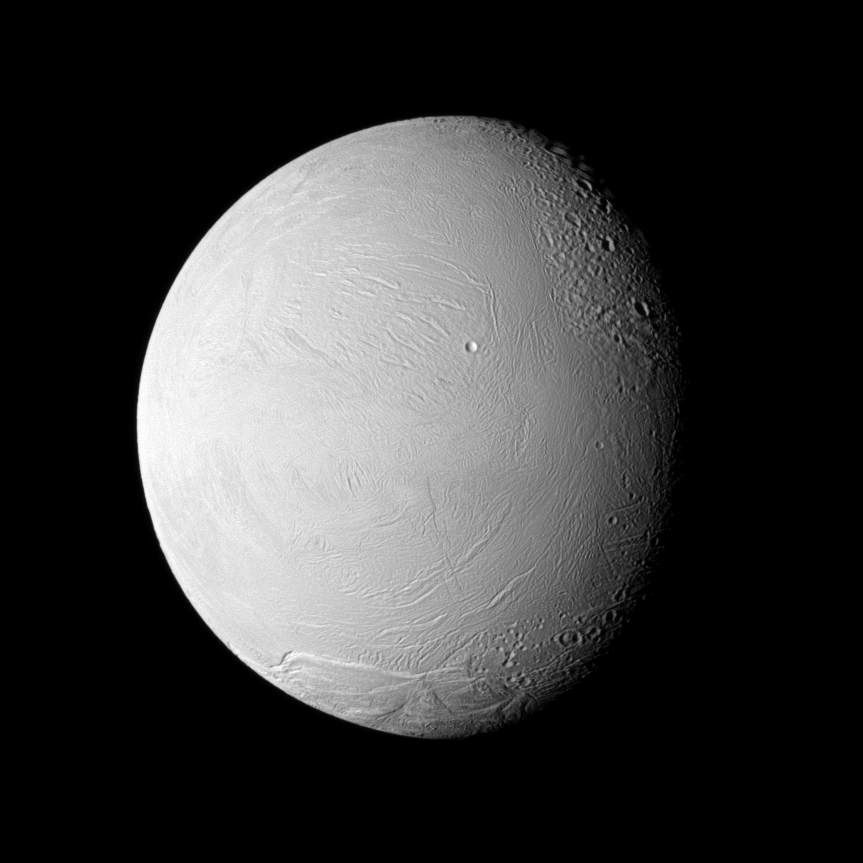

Differently Aged Terrain

The Cassini spacecraft examines old and new terrain on Saturn’s fascinating Enceladus, a moon where jets of water ice particles and vapor spew from the south pole.

Newly created terrain is at the bottom, in the center and on the left of this view. Older, cratered terrain is on the right. See PIA11685 for another view of this area and more information about its geology. This image was captured during Cassini’s Nov. 21, 2009, flyby of the moon. This view looks toward the leading hemisphere of Enceladus (504 kilometers, or 313 miles across). North on Enceladus is up and rotated 3 degrees to the right.

The image was taken in visible light with the Cassini spacecraft narrow-angle camera. The view was obtained at a distance of approximately 133,000 kilometers (83,000 miles) from Enceladus and at a sun-Enceladus-spacecraft, or phase, angle of 46 degrees. Image scale is 796 meters (2,612 feet) per pixel.

The Cassini-Huygens mission is a cooperative project of NASA, the European Space Agency and the Italian Space Agency. The Jet Propulsion Laboratory, a division of the California Institute of Technology in Pasadena, manages the mission for NASA’s Science Mission Directorate, Washington, D.C. The Cassini orbiter and its two onboard cameras were designed, developed and assembled at JPL. The imaging operations center is based at the Space Science Institute in Boulder, Colo.

Credit: NASA/JPL/Space Science Institute